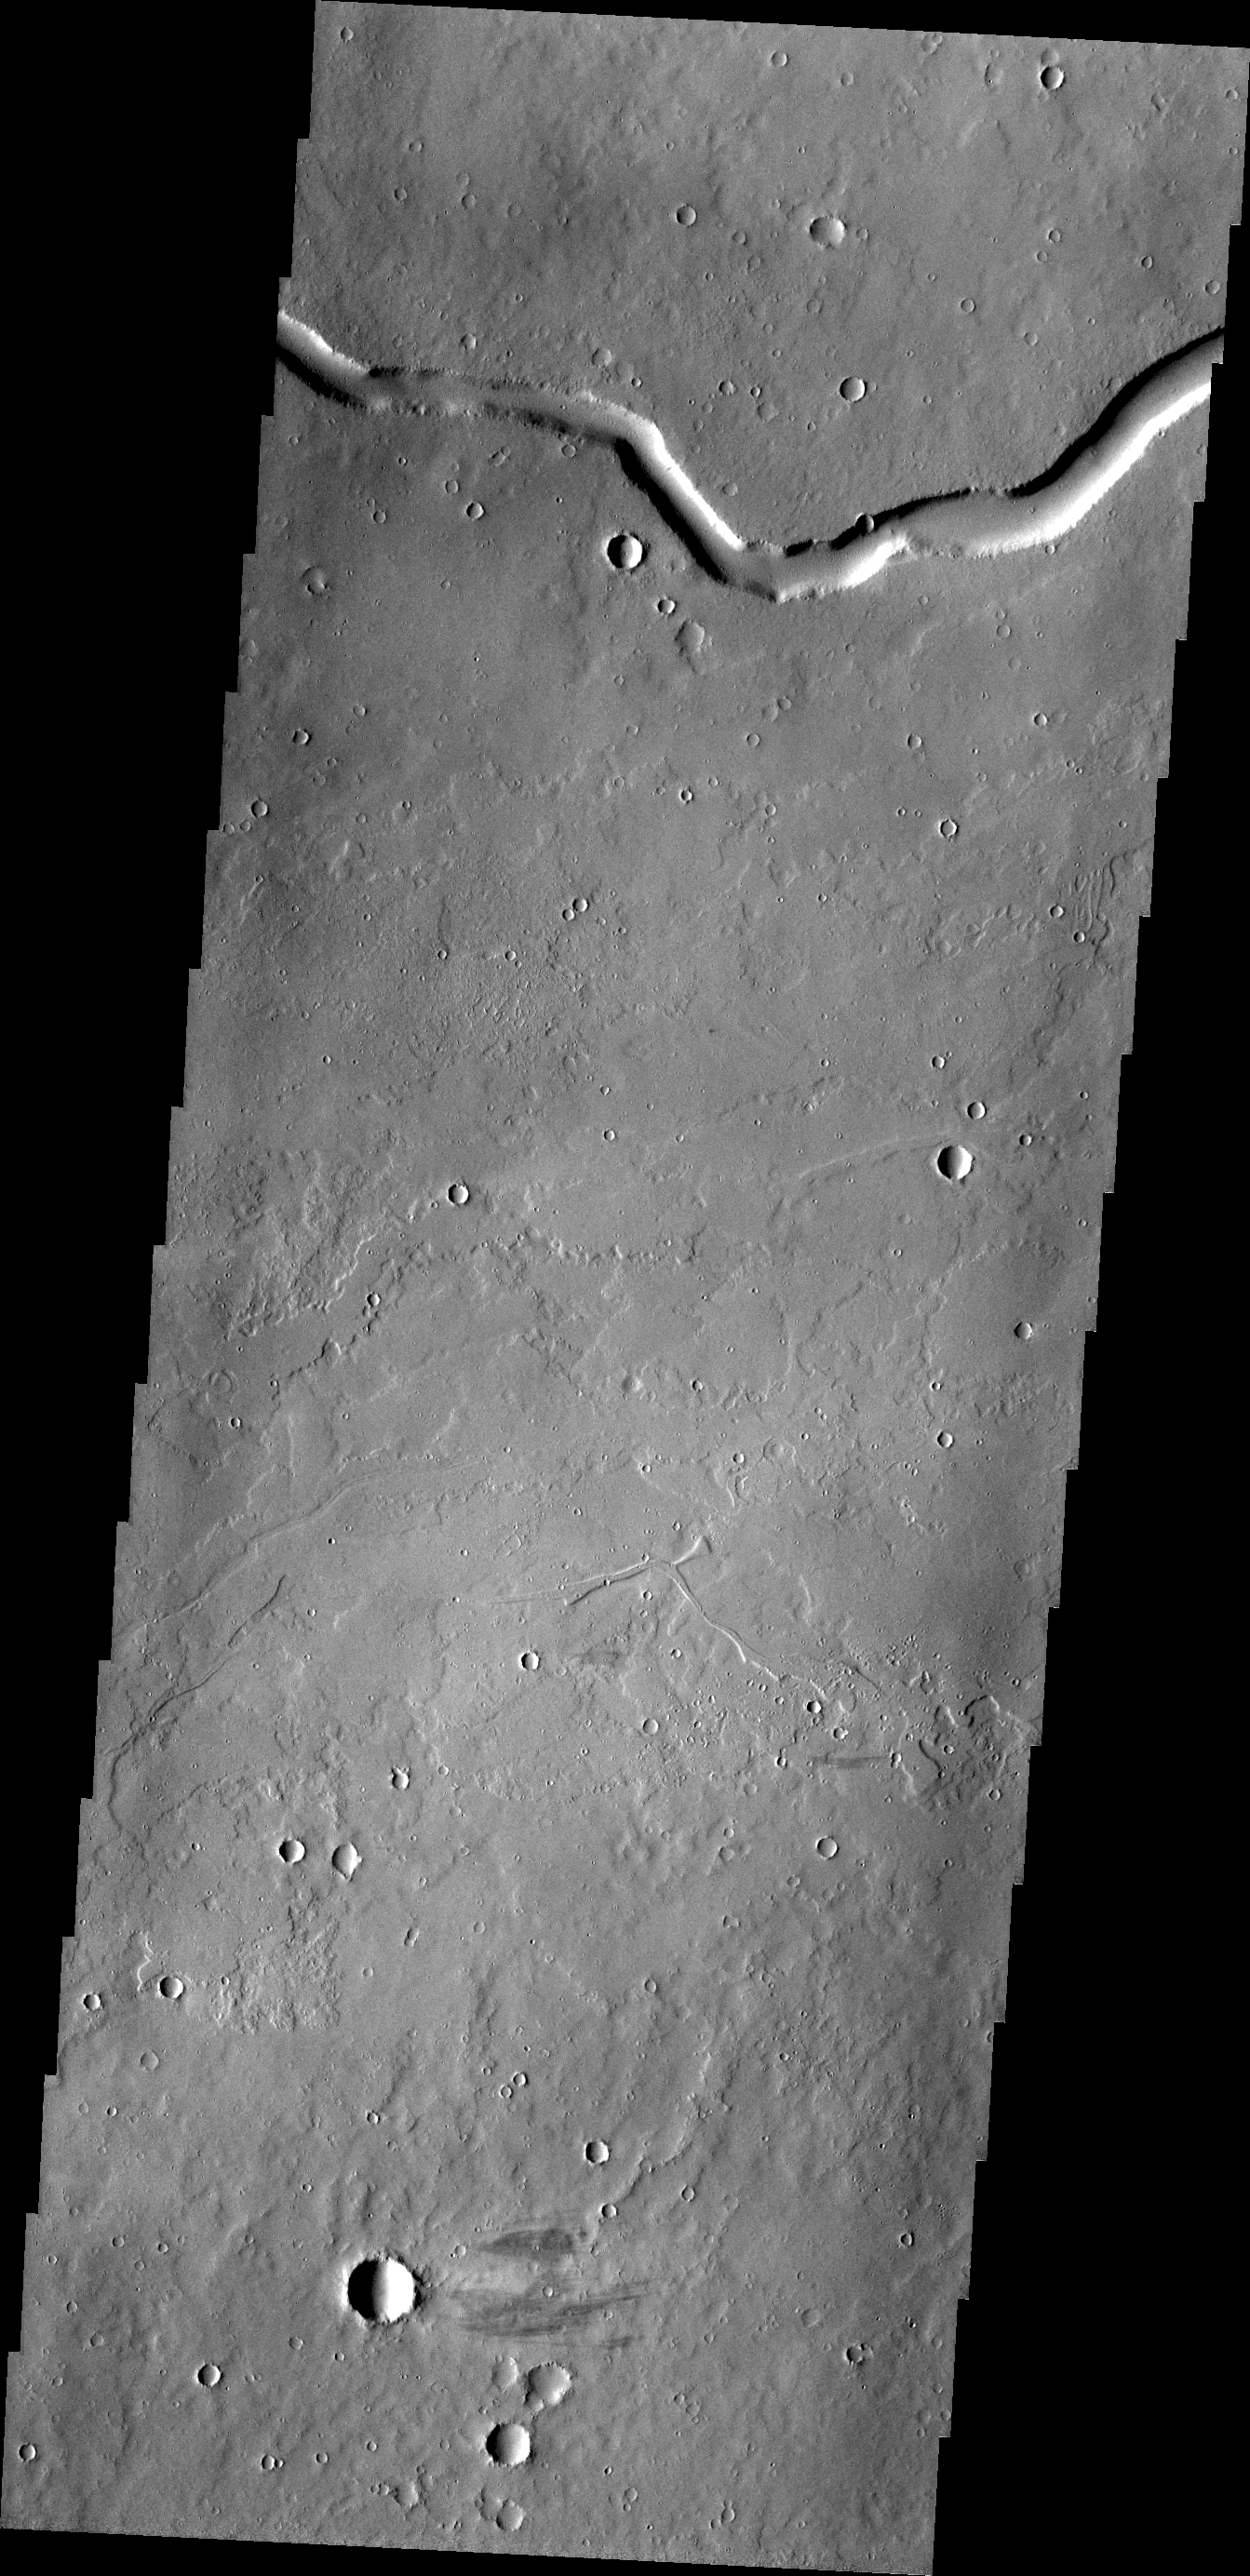

Rhabon Vallis

Rhabon Valles is a lava channel located between Ascraeus Mons and Uranius Mons.

Credit: NASA/JPL/ASU